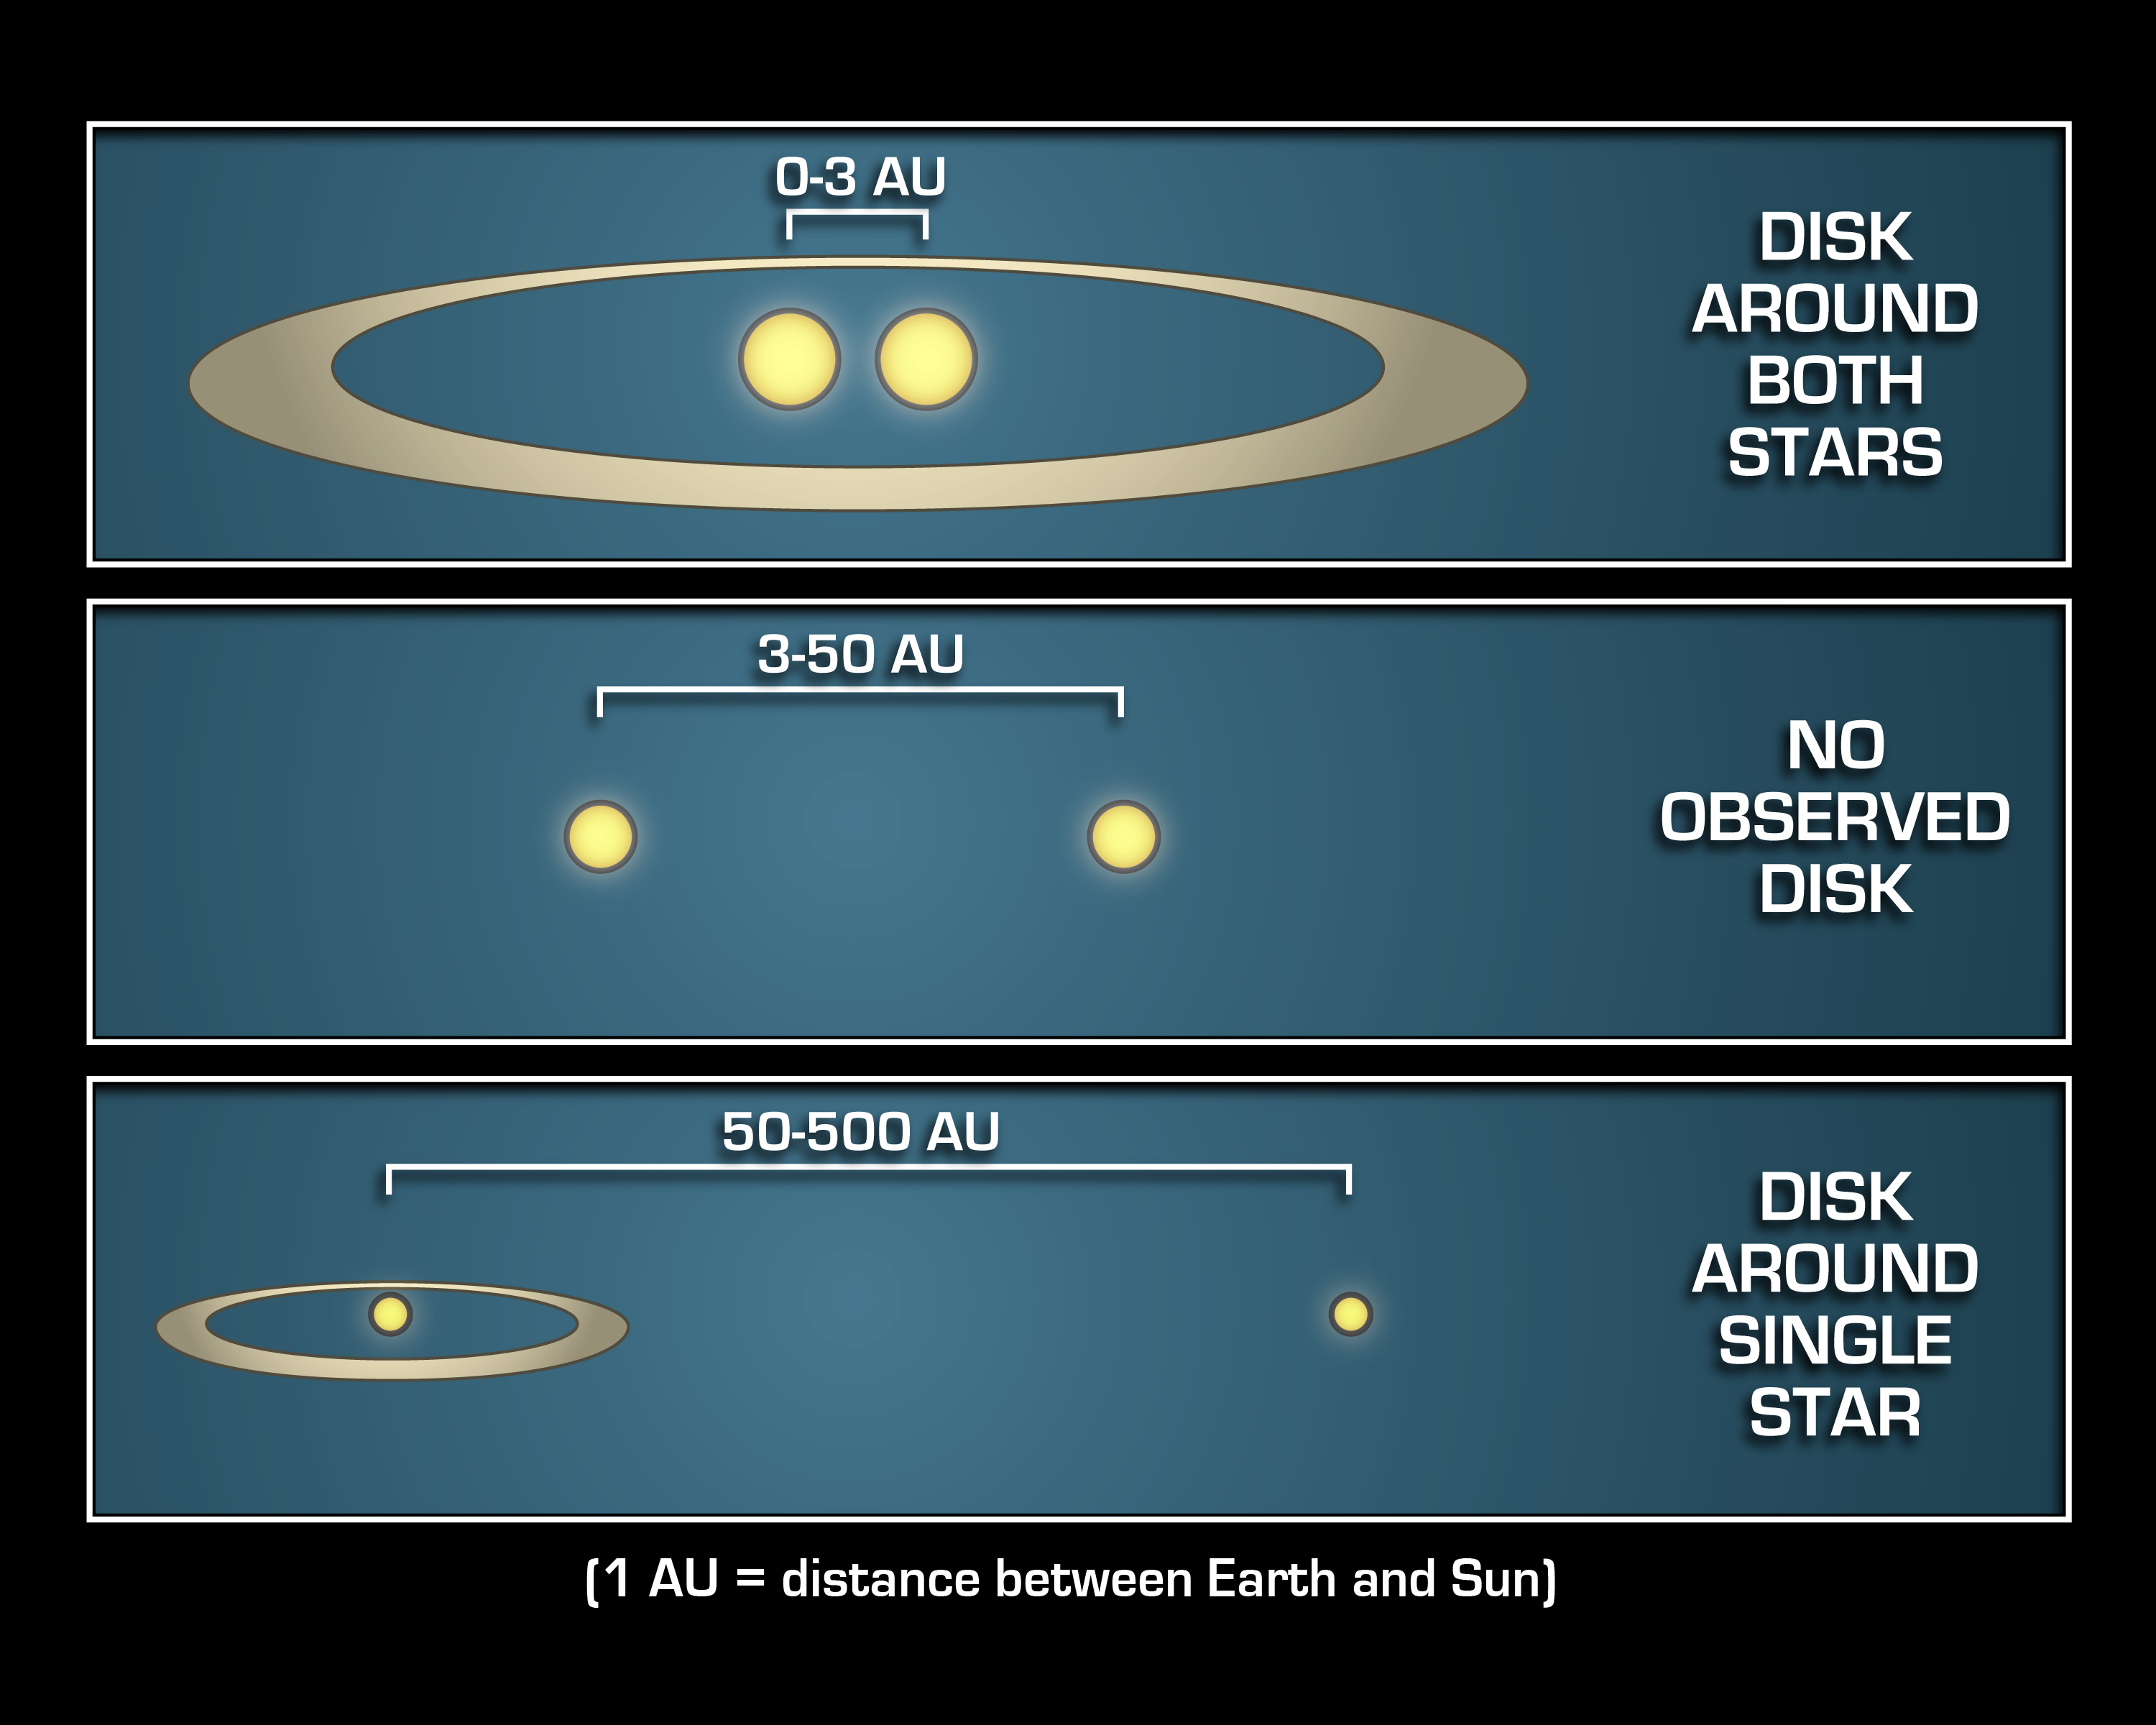

Where Planets Take up Residence

This diagram illustrates that mature planetary systems like our own might be more common around twin, or binary, stars that are either really close together, or really far apart.

NASA’s Spitzer Space Telescope observed that debris disks, which are signposts of mature planetary systems, are more abundant around the tightest and widest of binary stars it studied. Specifically, the infrared telescope found significantly more debris disks around binary stars that are 0 to 3 astronomical units apart (top panel) and 50 to 500 astronomical units apart (bottom panel) than binary stars that are 3 to 50 astronomical units apart (middle panel). An astronomical unit is the distance between Earth and the sun.

In other words, if two stars are as far apart from each other as the sun is from Jupiter (5 astronomical units) or Pluto (40 astronomical units), they would be unlikely to host a family of planetary bodies.

The Spitzer data also revealed that debris disks circle all the way around both members of a close-knit binary (top panel), but only a single member of a wide duo (bottom panel). This could explain why the intermediately spaced binary systems (middle panel) can be inhospitable to planetary disks: they are too far apart to support one big disk around both stars, and they are too close together to have enough room for a disk around just one star.

Credit: NASA/JPL-Caltech/Univ. of Ariz.